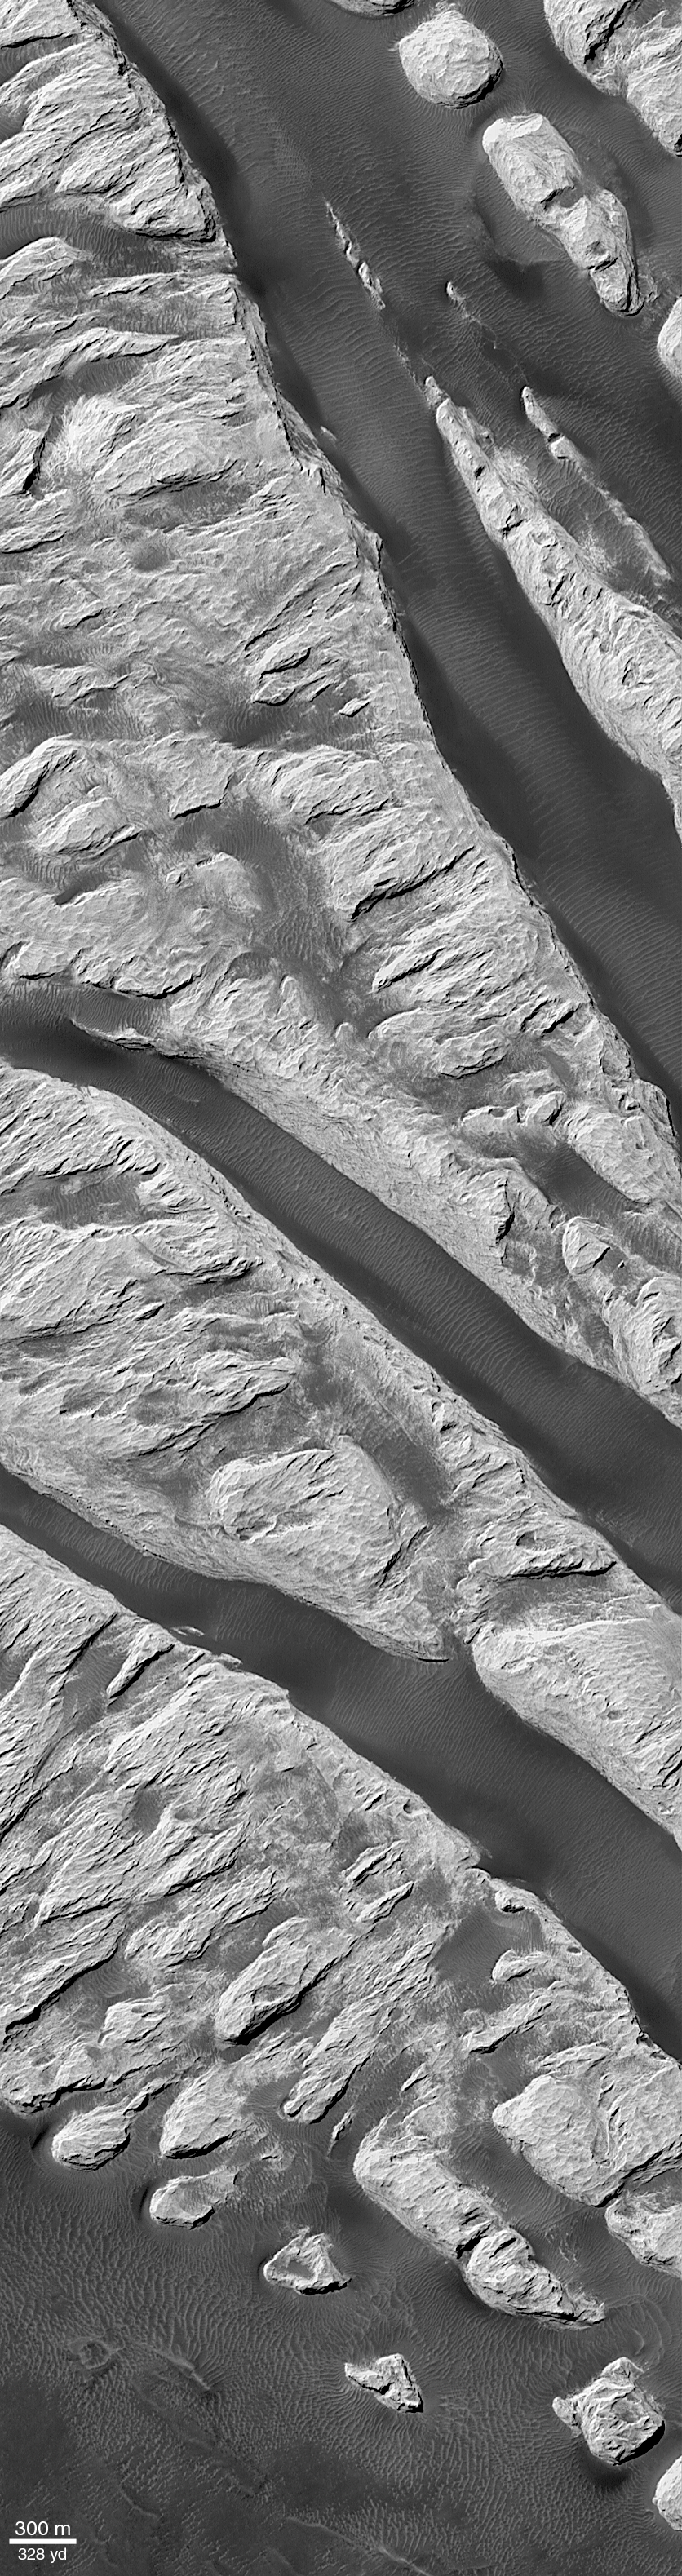

‘White Rock’ of Pollack Crater

“White Rock” is a ridged mound that was first seen and informally named “White Rock” in pictures from the Mariner 9 orbiter in 1972. In black-and-white photos, the feature appears much brighter than its surrounding terrain, giving the impression that the material is white. Later analyses of Mariner 9, Viking, and Mars Global Surveyor (MGS) data showed that the feature isn’t actually white, it is somewhat red and reflects only about 20-25% of the sunlight that falls upon it (a white surface would reflect 100%).

Located in Pollack Crater, a 95 km (59 mile) wide impact basin at 7.9°S, 334.7°W, White Rock is the light-red/orange feature with the rectangular white box drawn on it in the context view above. The white box indicates the location of a sub-frame of a MGS Mars Orbiter Camera (MOC) image acquired in September 2000, shown in the release image. The light-toned material that gives White Rock its name forms steep cliffs with valleys between them covered by dark, windblown, rippled sand. PIA02849 shows a close-up of a portion of this release, illustrating that the bright material is layered (arrow, “layers”) and that there is an old impact crater (arrow, “crater”) that has been partly uncovered from beneath the White Rock material.

The layering in White Rock suggests that the material is sediment deposited at some time in the distant past within Pollack Crater. The fact that the material erodes to form steep cliffs suggests that it is hard like rock. Thus, White Rock is interpreted to be an outcrop of sedimentary rock. It is probably a small remnant of a larger body of rock that may have once covered the entire floor of Pollack Crater; this view is supported by the observation that more extensive layered rocks are seen in other craters across the surface of the red planet (e.g., the crater at 8°N, 7°W).

Both pictures shown here are illuminated by sunlight from the upper left, north is up. Pollack Crater was named in 1997 for James B. Pollack (1938-1994), a NASA Ames Research Center scientist known in the Mars research community for his atmospheric research with Mariner 9 and Viking data and the development of key computer models used to investigate the red planet’s winds, storms, and climate.

Credit: NASA/JPL/MSSS